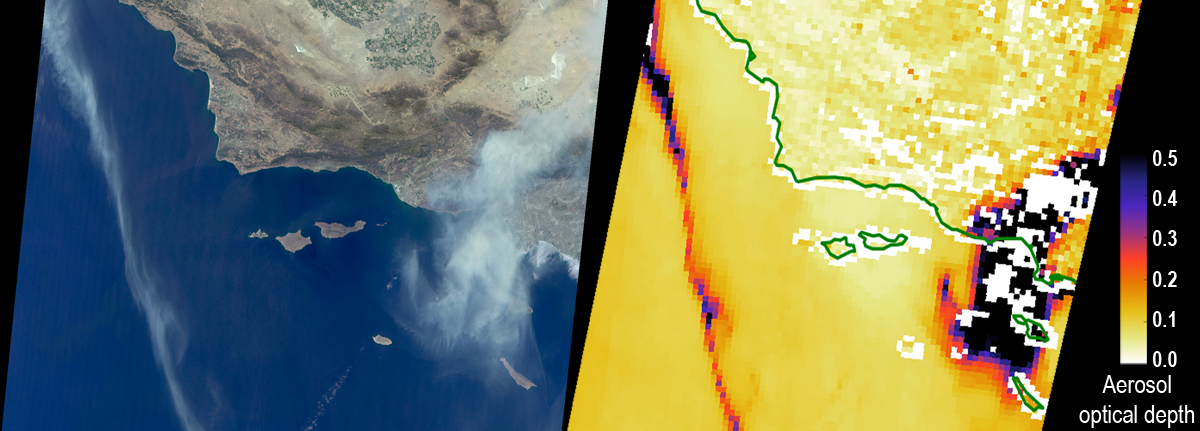

Smoke from California’s Sand and Soberanes Fires Observed by NASA’s MISR

The Sand Fire in the Santa Clarita Valley area of Southern California erupted on Friday, July 22, 2016, and rapidly grew to more than 37,000 acres (58 square miles, or 150 square kilometers) over the weekend. As of Tuesday, July 26, hundreds of residents still remain under evacuation orders, and the fire claimed the life of a local resident. The fire is currently 25 percent contained. The Multi-angle Imaging SpectroRadiometer (MISR) instrument aboard NASA’s Terra satellite passed over the region on July 23 around 11:50 a.m. PDT. At left is an image acquired by MISR’s 60-degree forward-viewing camera. The oblique view angle makes the smoke more apparent than it would be in a more conventional vertical view. Smoke from the Sand Fire is visible on the right-hand side of the image, and a long streamer of smoke from the Soberanes Fire near Big Sur in Central California is visible over the ocean near the left-hand side of the image. Like the Sand Fire, the Soberanes Fire also broke out on July 22, and quickly grew to more than 19,000 acres (30 square miles, or 77 square kilometers), causing the evacuation of hundreds of people and closure of several state parks. The Soberanes Fire is currently only 10 percent contained. The swath width of the MISR image is 257 miles (414 kilometers).

At right is a map of aerosol optical depth, a quantitative measure of the smoke abundance in the atmosphere, derived from the images acquired by MISR’s nine differently angled cameras. The thick smoke from both fires is apparent. Individual squares making up this map measure 2.7 miles (4.4 kilometers) on a side. The product shown here is a prototype of a new version of the MISR aerosol product to be publicly released in the near future, and increases the spatial resolution of the aerosol information by a factor of 16 compared to the currently available product, making it possible to discern finer details in the distribution of the smoke.

These data were captured during Terra orbit 88284. MISR was built and is managed by NASA’s Jet Propulsion Laboratory, Pasadena, California, for NASA’s Science Mission Directorate, Washington, D.C. The Terra spacecraft is managed by NASA’s Goddard Space Flight Center, Greenbelt, Maryland. The MISR data were obtained from the NASA Langley Research Center Atmospheric Science Data Center, Hampton, Virginia. JPL is a division of the California Institute of Technology in Pasadena.

Credit: NASA/GSFC/LaRC/JPL-Caltech, MISR Team